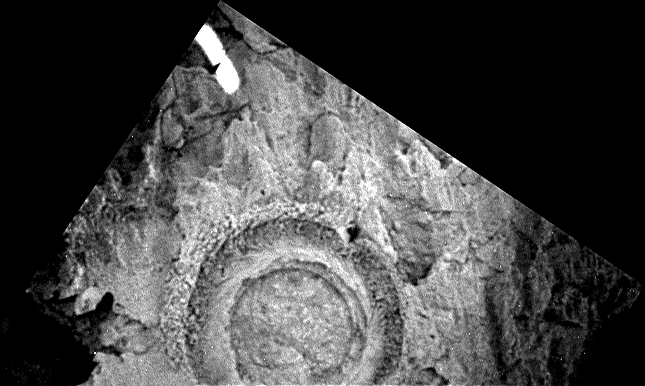

Bounce Rock Dimple

This panoramic camera image shows the hole drilled by the Mars Exploration Rover Opportunity’s rock abrasion tool into the rock dubbed “Bounce” on Sol 65 of the rover’s journey. The tool drilled about 7 millimeters (0.3 inches) into the rock and generated small piles of “tailings” or rock dust around the central hole, which is about 4.5 centimeters (1.7 inches) across. The image from sol 66 of the mission was acquired using the panoramic camera’s 430 nanometer filter.

Credit: NASA/JPL/Cornell